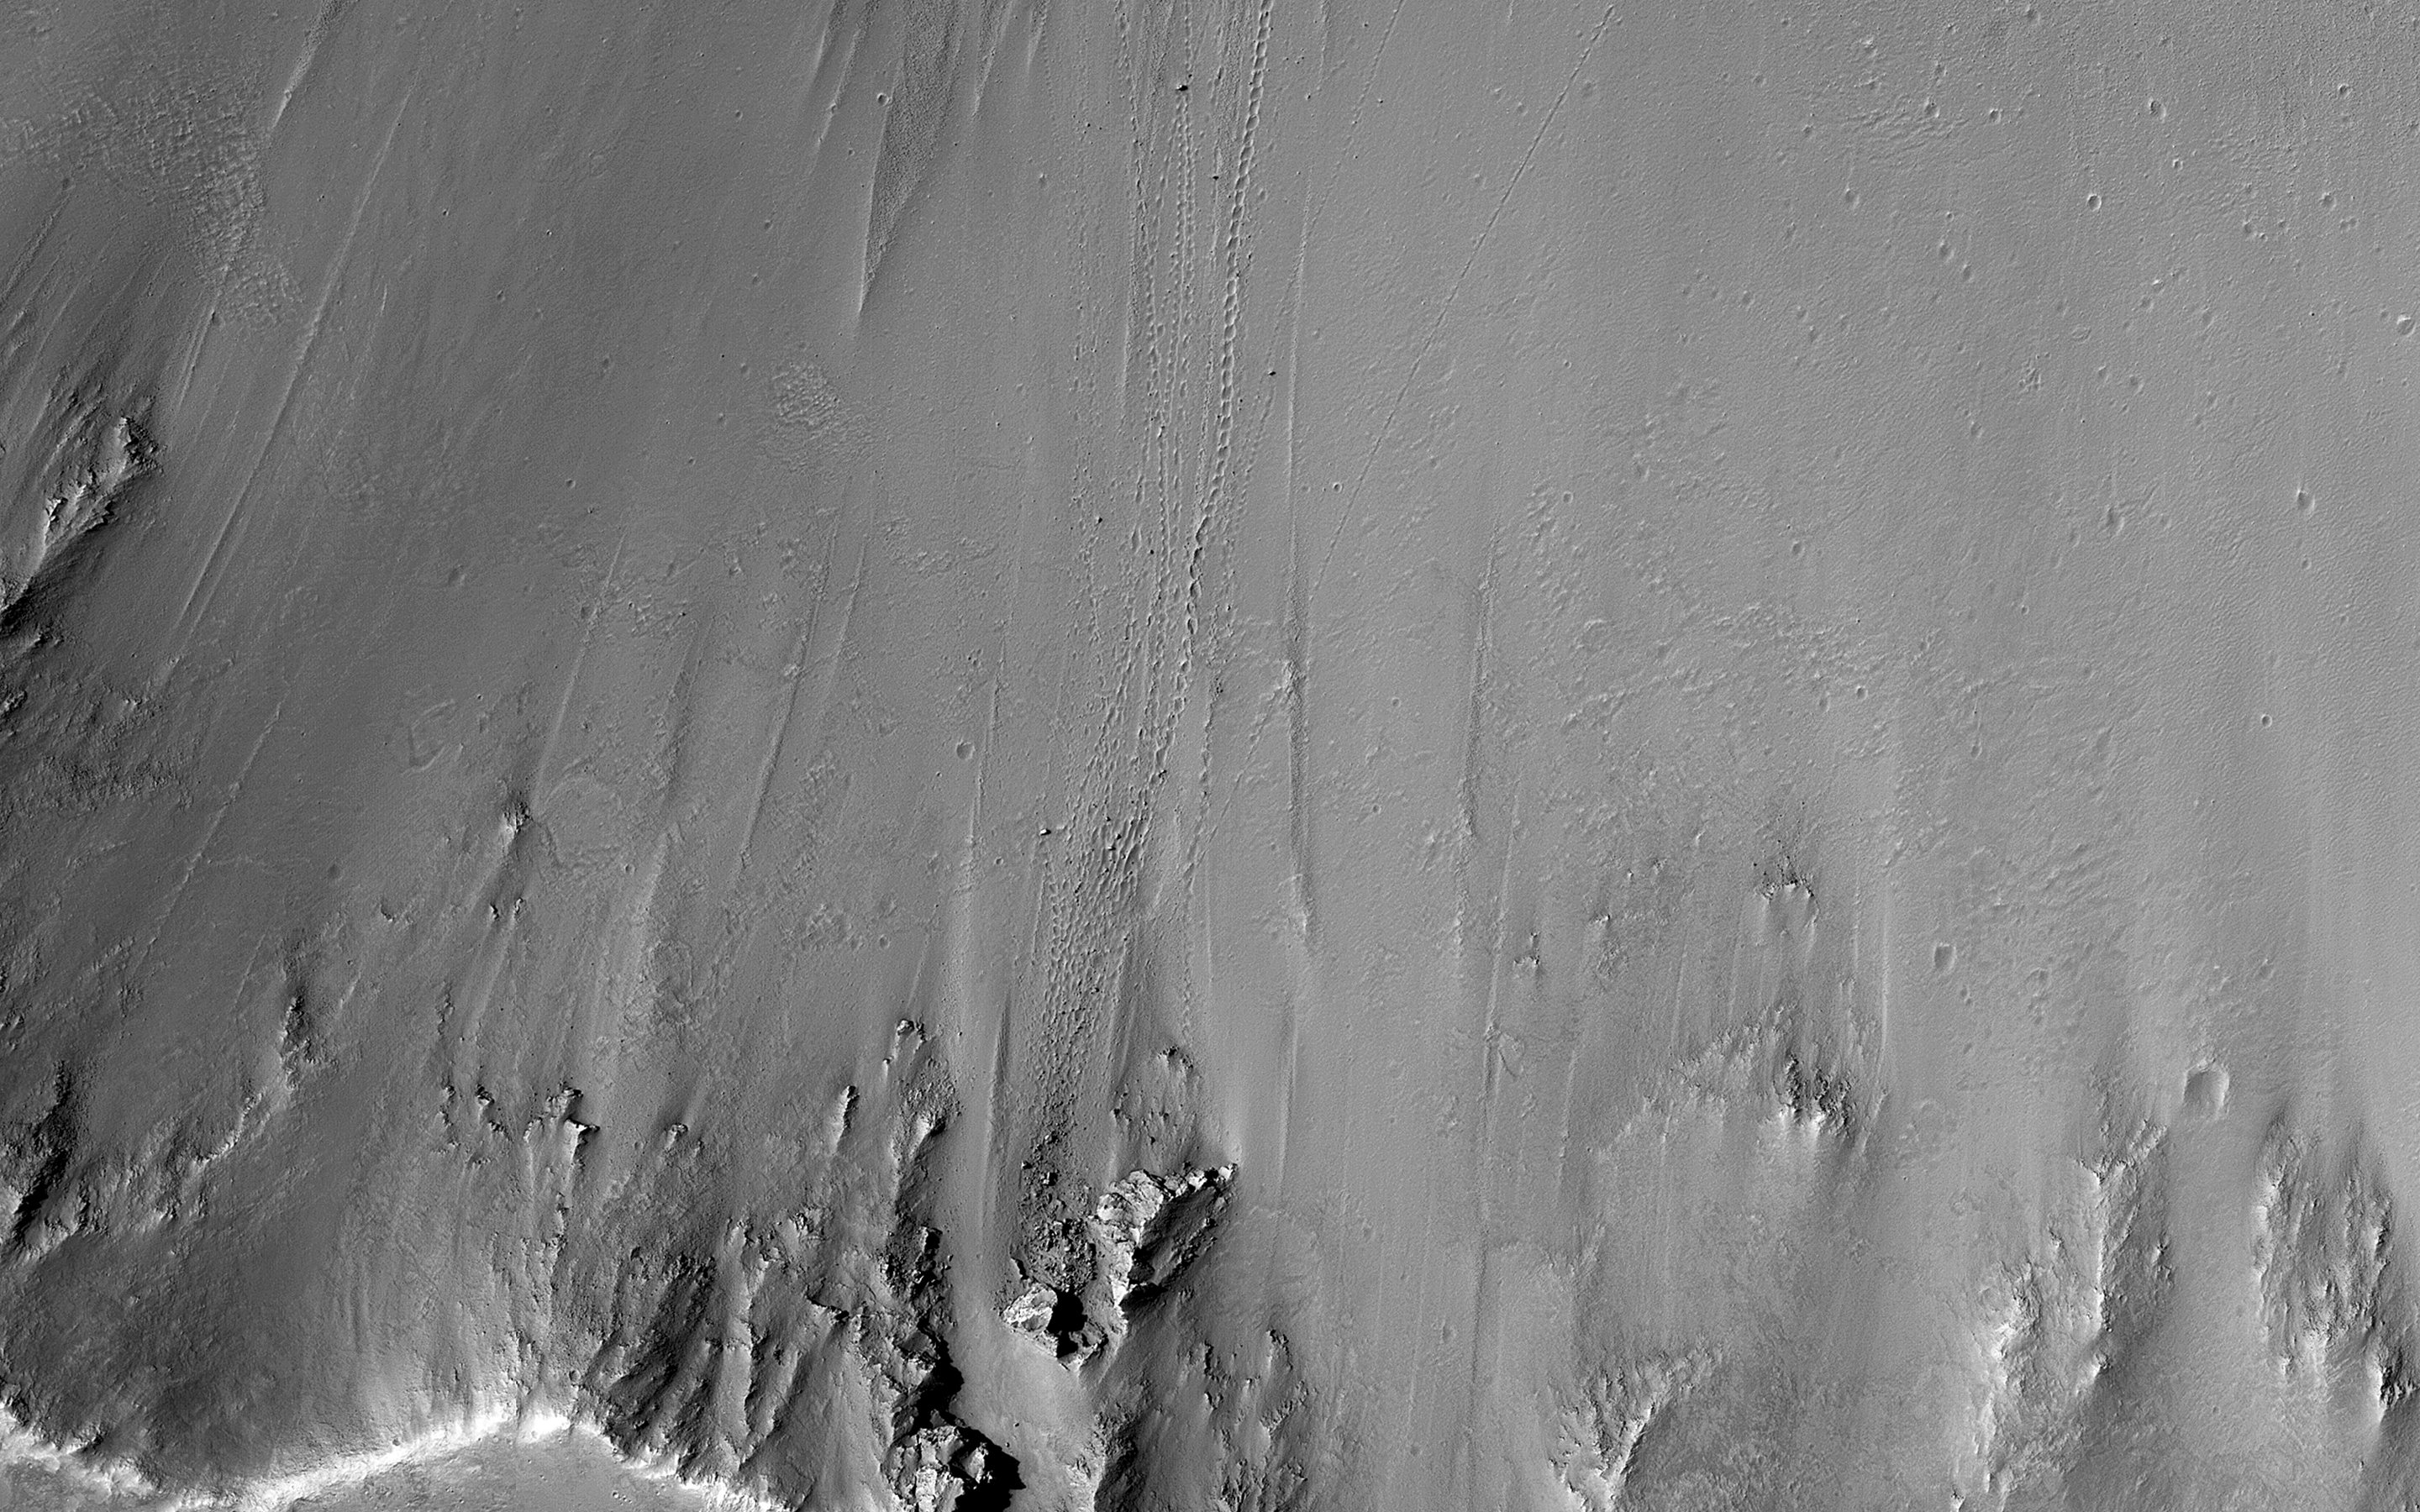

Slope Instability

One small section of this image shows boulders that have rolled down the slope of a crater wall. The boulders vary in size, with the largest one approximately 6 meters across. Unlike the boulder in a previous image, this one is not standing on end. We can tell by using the sun angle and shadow length to figure out the height and then comparing that to its other measurements.

We can determine the origin of the boulders by tracing their up-slope tracks. They appear to come from one small part of the crater wall that is less stable than surrounding materials. It is likely that there have been numerous rockfall events from this area, as suggested by the many boulders down-slope of this area, some with clear tracks and others with indistinct or no tracks visible.

The University of Arizona, Tucson, operates HiRISE, which was built by Ball Aerospace & Technologies Corp., Boulder, Colo. NASA’s Jet Propulsion Laboratory, a division of the California Institute of Technology in Pasadena, manages the Mars Reconnaissance Orbiter Project for NASA’s Science Mission Directorate, Washington.

Credit: NASA/JPL-Caltech/Univ. of Arizona